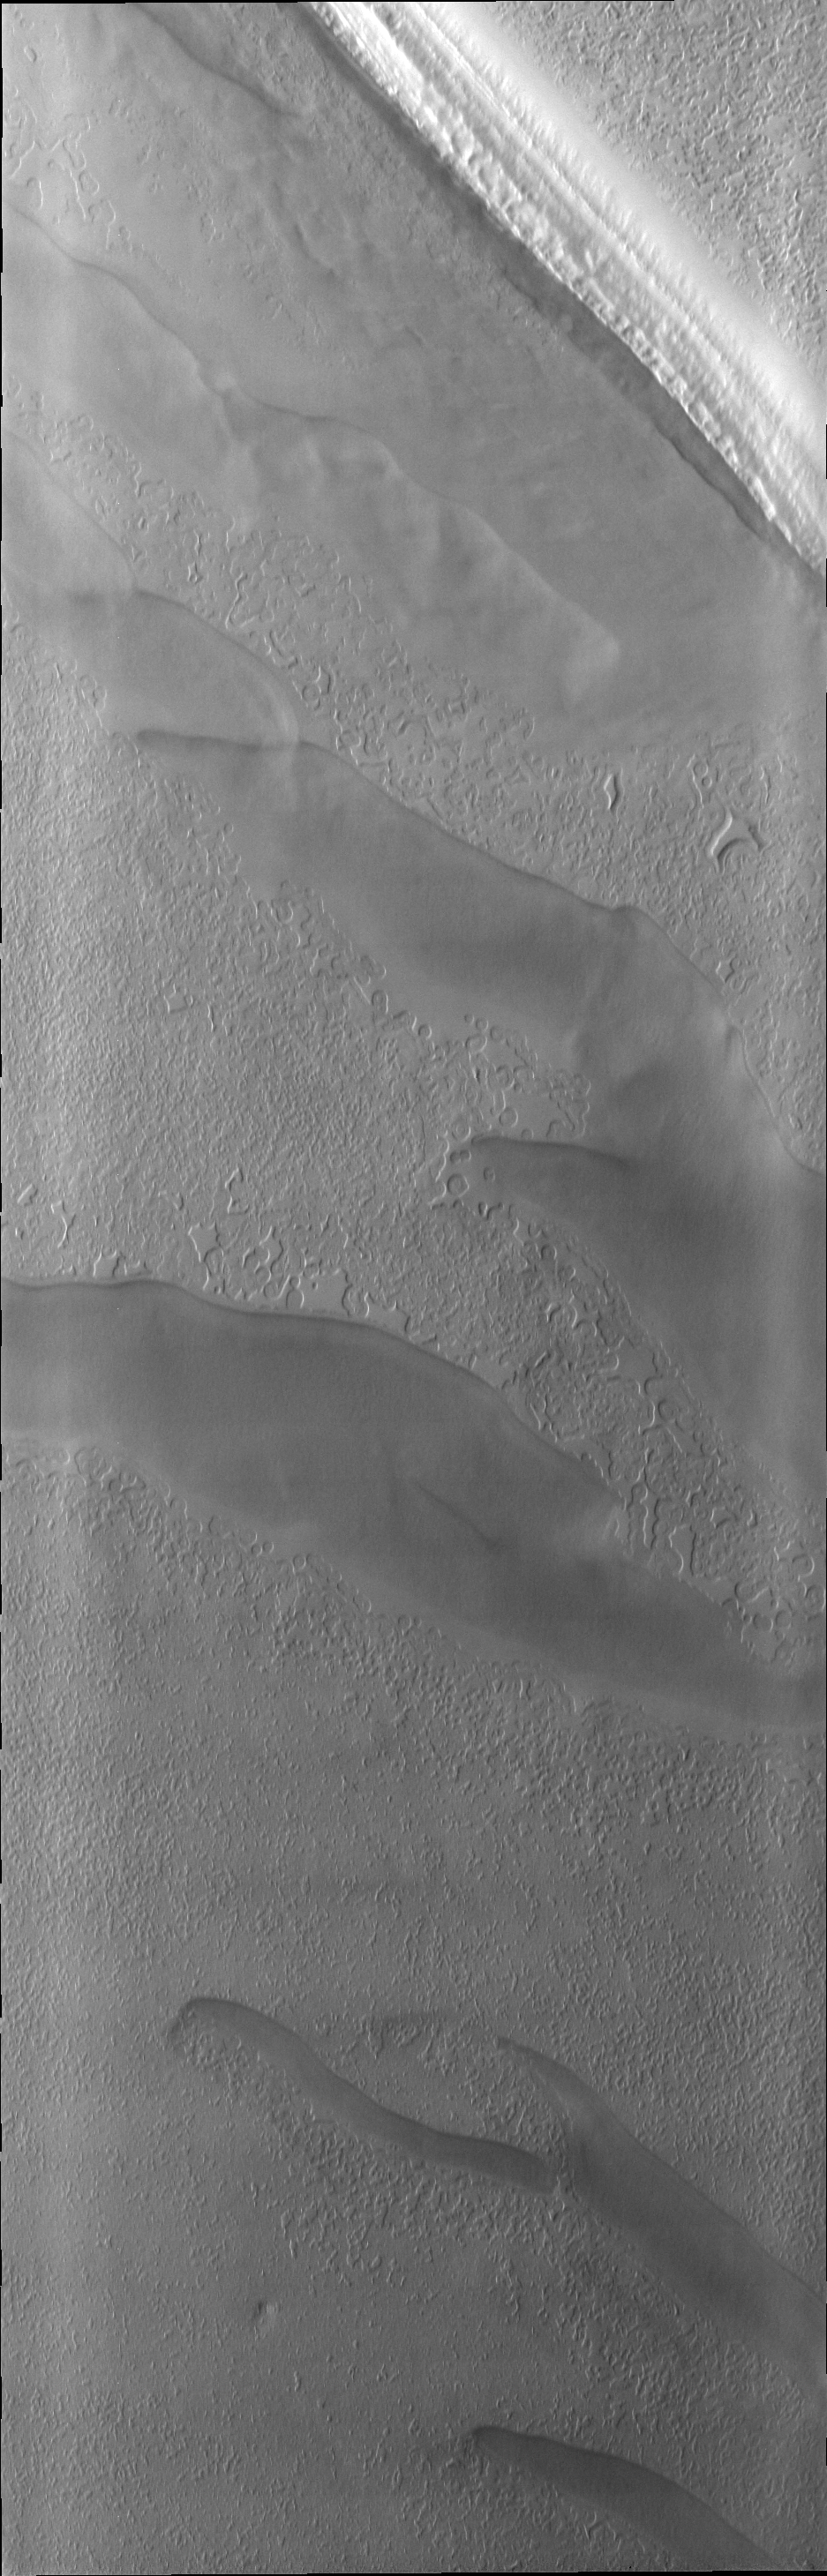

South Pole

As spring progresses at the south pole, the surface reacts to the change of season. Today’s VIS image shows a region of the south pole that is monitored throughout spring, summer, and fall at the south pole.

Credit: NASA/JPL/ASU